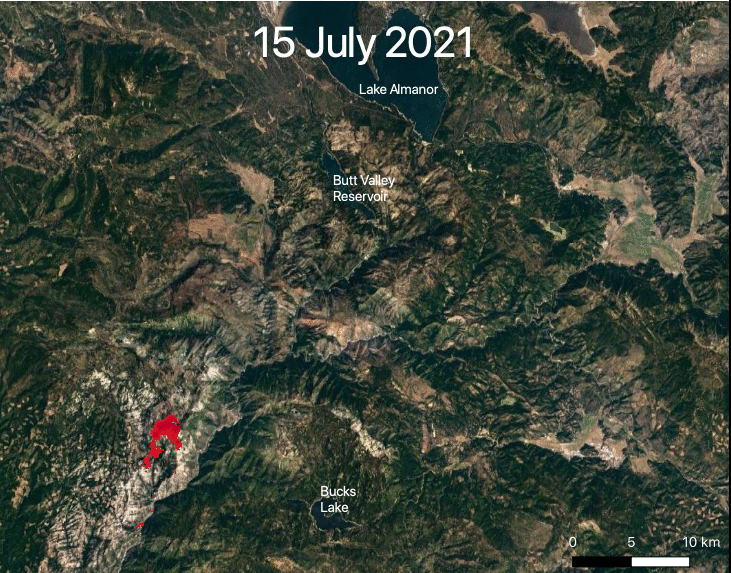

ECOSTRESS Views 2021 Northern California Dixie Fire

NASA’s ECOSTRESS captured data over Northern California’s Dixie Fire, which had ballooned to over 220,000 acres as of July 29, 2021. In the data visualization, the red areas show the hottest pixels – and fire movement – from July 15 to July 24. The most heavily affected areas are south of Lake Almanor in Plumas County.

Tasked with detecting plant water use and stress from the vantage point of the International Space Station, ECOSTRESS’s primary mission is to measure the temperature of plants heating up as they run out of water. But it can also measure and track heat-related phenomena like wildfires, heat waves, and volcanoes. ECOSTRESS observations have a spatial resolution of about 77 by 77 yards (70 by 70 meters), which enables researchers to study surface-temperature conditions down to the size of a football field. Due to the space station’s unique orbit, the mission can acquire images of the same regions at different times of the day, as opposed to crossing over each area at the same time of day like satellites in other orbits do. This is advantageous when monitoring plant stress in the same area throughout the day, for example.

The ECOSTRESS mission launched to the space station on June 29, 2018. NASA’s Jet Propulsion Laboratory, a division of Caltech in Pasadena, California, built and manages the mission for the Earth Science Division in the Science Mission Directorate at NASA Headquarters in Washington. ECOSTRESS is an Earth Venture Instrument mission; the program is managed by NASA’s Earth System Science Pathfinder program at NASA’s Langley Research Center in Hampton, Virginia.

Credit: NASA/JPL-Caltech